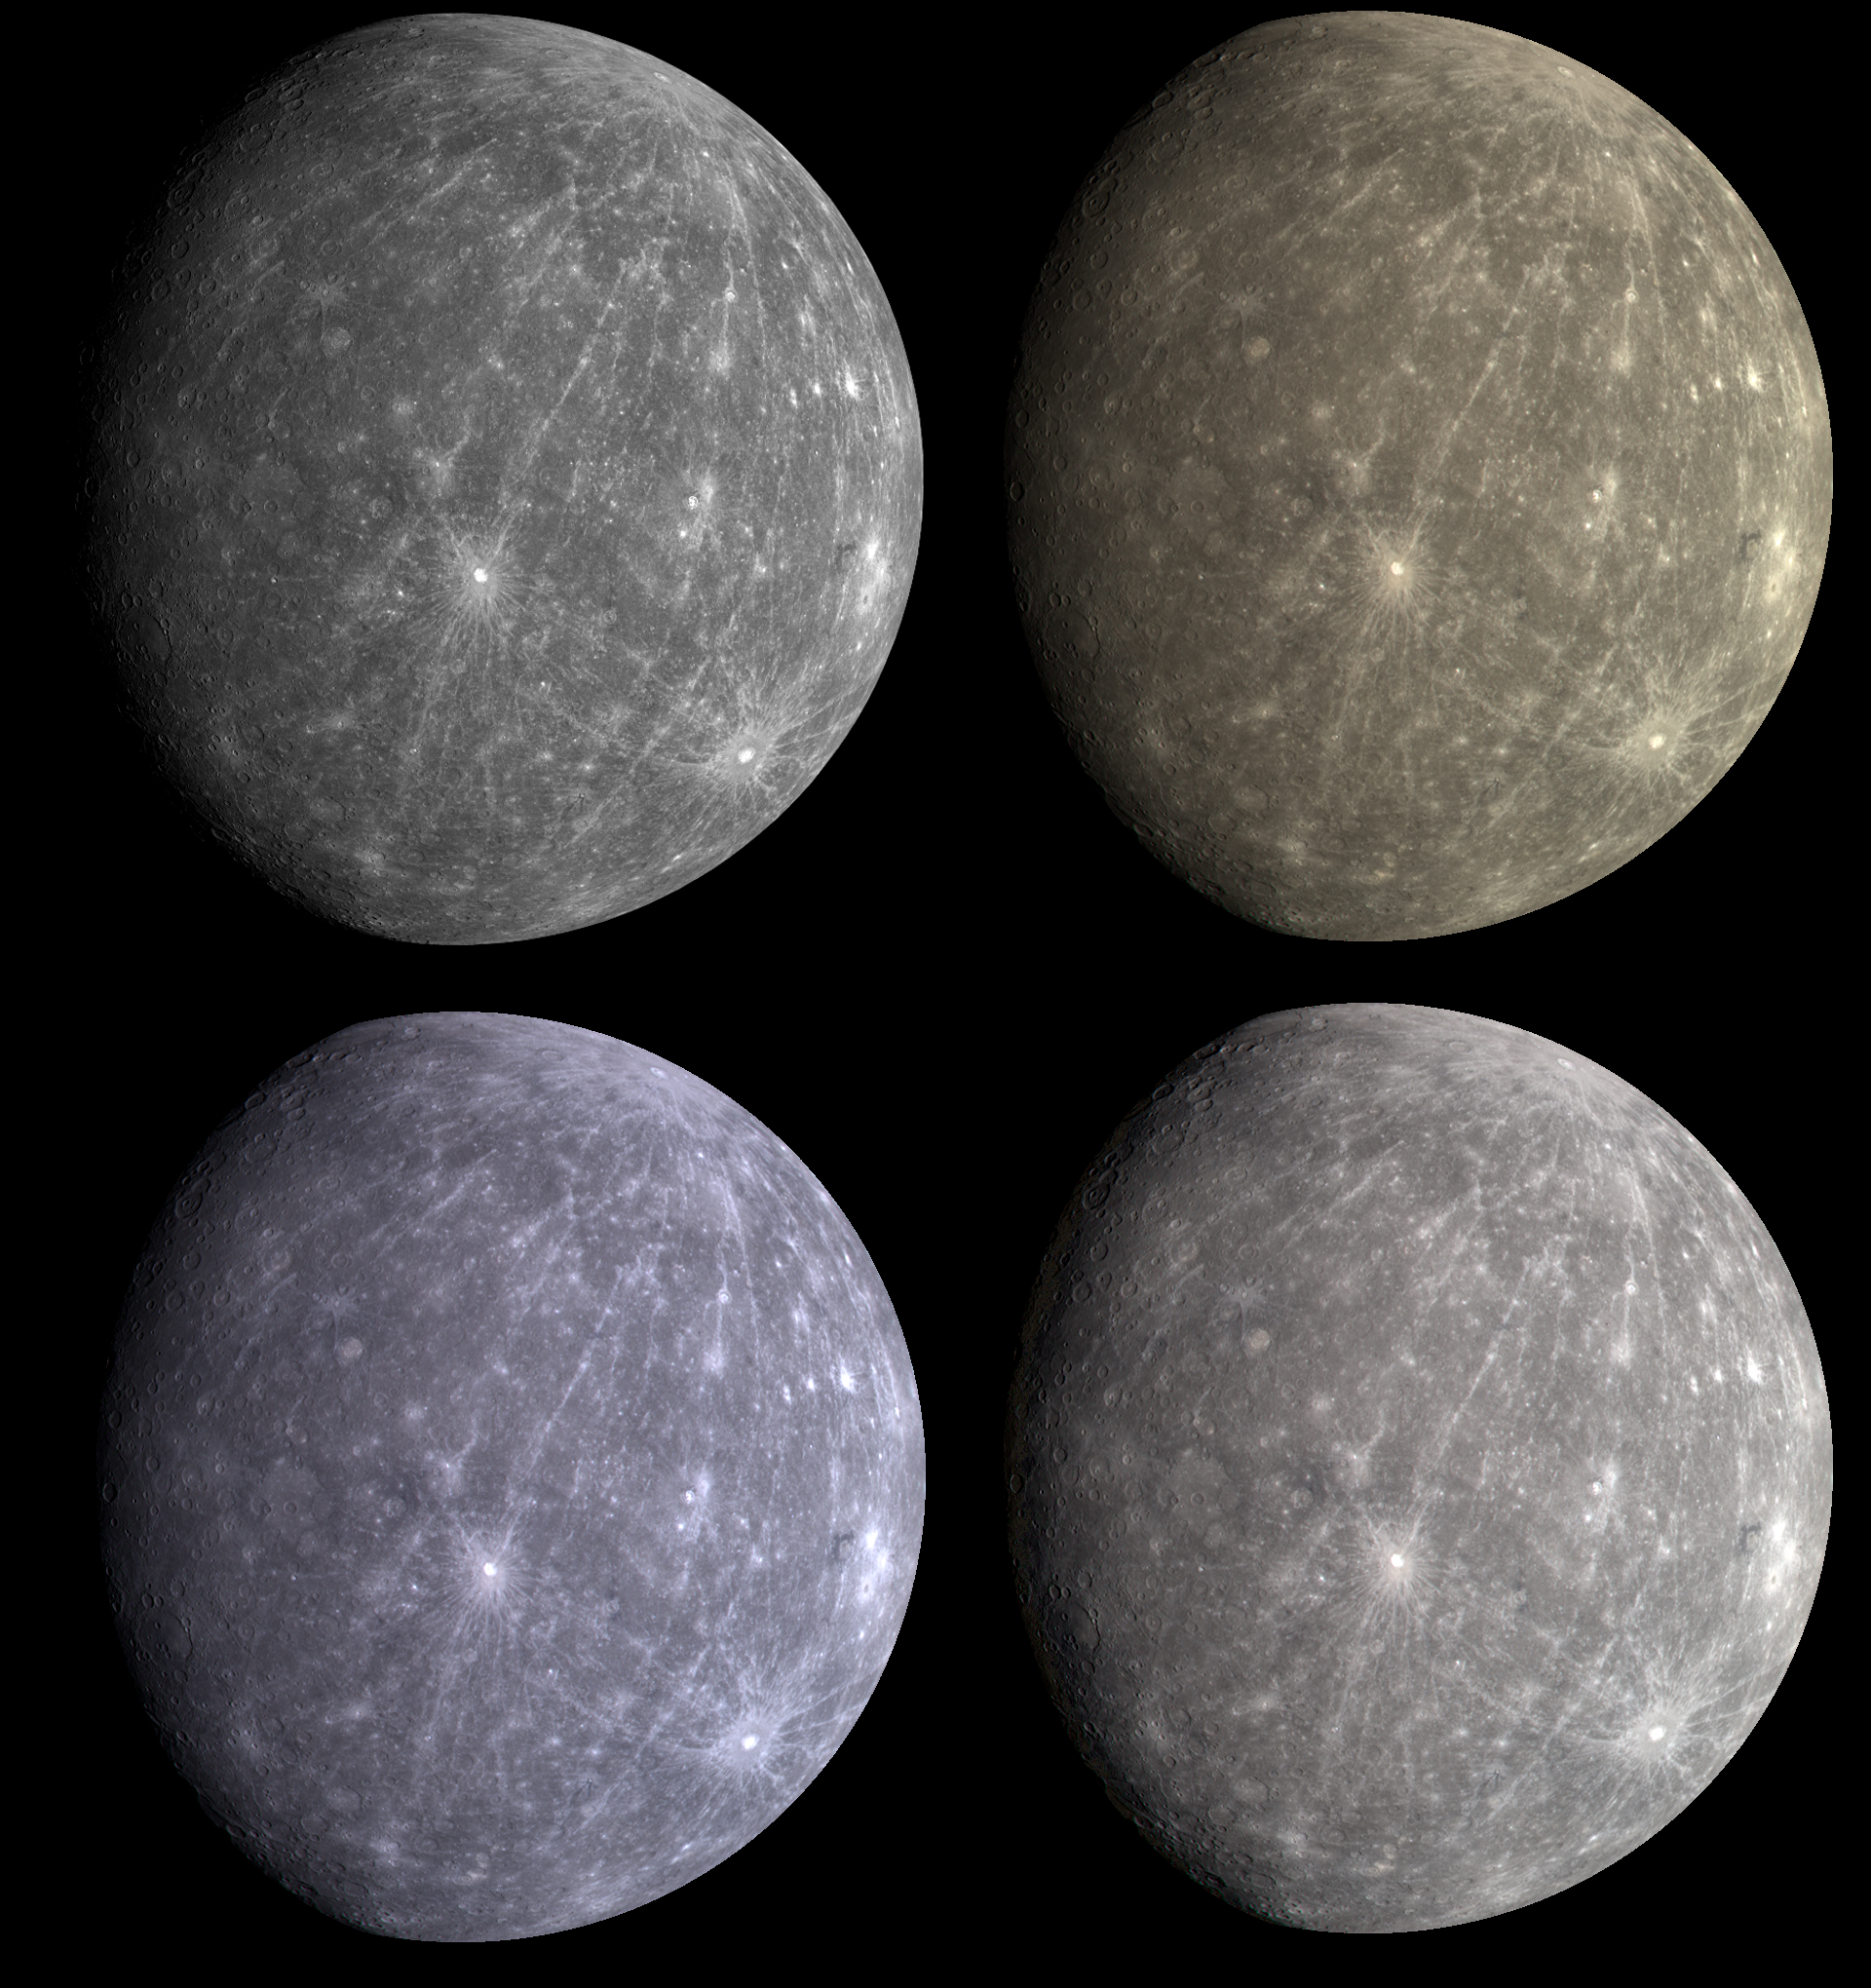

Mercury’s “True” Color is in the Eye of the Beholder

Given the WAC’s ability to take images through 11 narrow-band color filters, it is natural to wonder what does Mercury look like in “true” color such as would be seen by the human eye. However, creating such a natural color view is not as simple as it may seem. Shown here are four images of Mercury. The image in the top left is the previously released grayscale monochrome single WAC filter (430-nanometer) image (PIA11245); the remaining three images are three-color composites, produced by placing the same three WAC filter images with peak sensitivities at 480, 560, and 630 nanometers in the blue, green, and red channels, respectively. The differences between the color representations result from how the brightness and contrast of each individual WAC filter image was adjusted before it was combined into a color picture. In the top right view, all of the three filter images were stretched using the same brightness and contrast settings. In the bottom left picture, the brightness and contrast of each of the three filter images were determined independent of the others. In the bottom right, the brightness and contrast settings used in the upper right version were slightly adjusted to make each of the three filter images span a similar range of brightness and contrast values.

So which color representation is “correct” for Mercury? The answer to that would indeed depend on the eye of the beholder. Every individual sees color differently; the human eye has a range of sensitivities that vary from person to person, resulting in different perceptions of “true” color. In addition, the three MDIS filter bands are narrow, and light at wavelengths between their peaks is not detected, unlike the human eye. In general, in light visible to the human eye, Mercury’s surface shows only very subtle color variations, as seen in the three images here. However, when images from all 11 WAC filters are statistically compared and contrasted, these subtle color variations can be greatly enhanced, resulting in extremely colorful representations of Mercury’s surface, such as seen in a high-resolution image of Thākur crater (PIA11365).

Date Acquired: October 6, 2008
Image Mission Elapsed Time (MET): 131775256, 131775260, 131775264, 131775268
Instrument: Wide Angle Camera (WAC) of the Mercury Dual Imaging System (MDIS)
Resolution: 5 kilometers/pixel (3 miles/pixel)
Scale: Mercury’s diameter is 4880 kilometers (3030 miles)
Spacecraft Altitude: 27,000 kilometers (17,000 miles)

These images are from MESSENGER, a NASA Discovery mission to conduct the first orbital study of the innermost planet, Mercury. For information regarding the use of images, see the MESSENGER image use policy.

Credit: NASA/Johns Hopkins University Applied Physics Laboratory/Arizona State University/Carnegie Institution of Washington